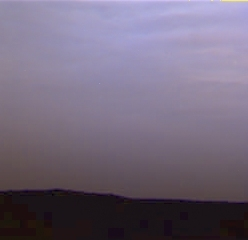

A Violet Martian Sky

These clouds from Sol 15 have a new look. As water ice clouds cover the sky, the sky takes on a more bluish cast. This is because small particles (perhaps a tenth the size of the martian dust, or one-thousandth the thickness of a human hair) are bright in blue light, but almost invisible in red light. Thus, scientists expect that the ice particles in the clouds are very small. The clouds were imaged by the Imager for Mars Pathfinder (IMP).

Mars Pathfinder is the second in NASA’s Discovery program of low-cost spacecraft with highly focused science goals. The Jet Propulsion Laboratory, Pasadena, CA, developed and manages the Mars Pathfinder mission for NASA’s Office of Space Science, Washington, D.C. JPL is a division of the California Institute of Technology (Caltech). The Imager for Mars Pathfinder (IMP) was developed by the University of Arizona Lunar and Planetary Laboratory under contract to JPL. Peter Smith is the Principal Investigator.

Photojournal note: Sojourner spent 83 days of a planned seven-day mission exploring the Martian terrain, acquiring images, and taking chemical, atmospheric and other measurements. The final data transmission received from Pathfinder was at 10:23 UTC on September 27, 1997. Although mission managers tried to restore full communications during the following five months, the successful mission was terminated on March 10, 1998.

Credit: NASA/JPL